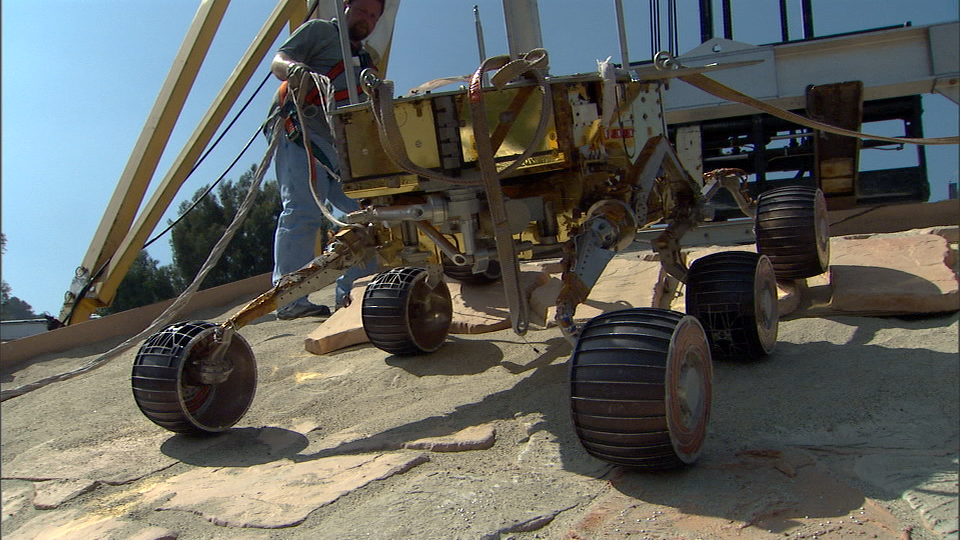

The Little Rover that Could

This image taken at NASA’s Jet Propulsion Laboratory shows a rover test drive up a manmade slope. The slope simulates one that the Mars Exploration Rover Opportunity will face on Mars if it is sent commands to explore rock outcrop that lies farther into “Endurance Crater.” Using sand, dirt and rocks, scientists and engineers at JPL constructed the overall platform of the slope at a 25-degree angle, with a 40-degree step in the middle. The test rover successfully descended and climbed the platform, adding confidence that Opportunity could cross a similar hurdle in Endurance Crater.

Credit: NASA/JPL